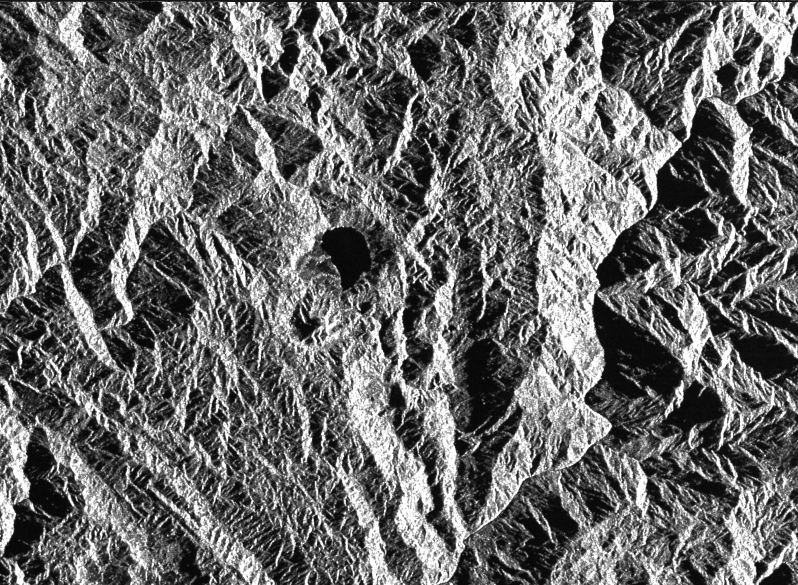

Space Radar Image of Colombian Volcano

This is a radar image of a little known volcano in northern Colombia. The image was acquired on orbit 80 of space shuttle Endeavour on April 14, 1994, by the Spaceborne Imaging Radar C/X-Band Synthetic Aperture Radar (SIR-C/X-SAR). The volcano near the center of the image is located at 5.6 degrees north latitude, 75.0 degrees west longitude, about 100 kilometers (65 miles) southeast of Medellin, Colombia. The conspicuous dark spot is a lake at the bottom of an approximately 3-kilometer-wide (1.9-mile) volcanic collapse depression or caldera. A cone-shaped peak on the bottom left (northeast rim) of the caldera appears to have been the source for a flow of material into the caldera.

This is the northern-most known volcano in South America and because of its youthful appearance, should be considered dormant rather than extinct. The volcano’s existence confirms a fracture zone proposed in 1985 as the northern boundary of volcanism in the Andes. The SIR-C/X-SAR image reveals another, older caldera further south in Colombia, along another proposed fracture zone. Although relatively conspicuous, these volcanoes have escaped widespread recognition because of frequent cloud cover that hinders remote sensing imaging in visible wavelengths.

Four separate volcanoes in the Northern Andes nations of Colombia and Ecuador have been active during the last 10 years, killing more than 25,000 people, including scientists who were monitoring the volcanic activity. Detection and monitoring of volcanoes from space provides a safe way to investigate volcanism. The recognition of previously unknown volcanoes is important for hazard evaluations because a number of major eruptions this century have occurred at mountains that were not previously recognized as volcanoes.

Spaceborne Imaging Radar-C and X-band Synthetic Aperture Radar (SIR-C/X-SAR) is part of NASA’s Mission to Planet Earth. The radars illuminate Earth with microwaves allowing detailed observations at any time, regardless of weather or sunlight conditions. SIR-C/X-SAR uses three microwave wavelengths: L-band (24 cm), C-band (6 cm) and X-band (3 cm). The multi-frequency data will be used by the international scientific community to better understand the global environment and how it is changing. The SIR-C/X-SAR data, complemented by aircraft and ground studies, will give scientists clearer insights into those environmental changes which are caused by nature and those changes which are induced by human activity.

SIR-C was developed by NASA’s Jet Propulsion Laboratory. X-SAR was developed by the Dornier and Alenia Spazio companies for the German space agency, Deutsche Agentur fuer Raumfahrtange-legenheiten (DARA), and the Italian space agency, Agenzia SpazialeItaliana (ASI), with the Deutsche Forschungsanstalt fuer Luft und Raumfahrt e.v.(DLR), the major partner in science,operations, and data processing of X-SAR.

Credit: NASA/JPL-Caltech